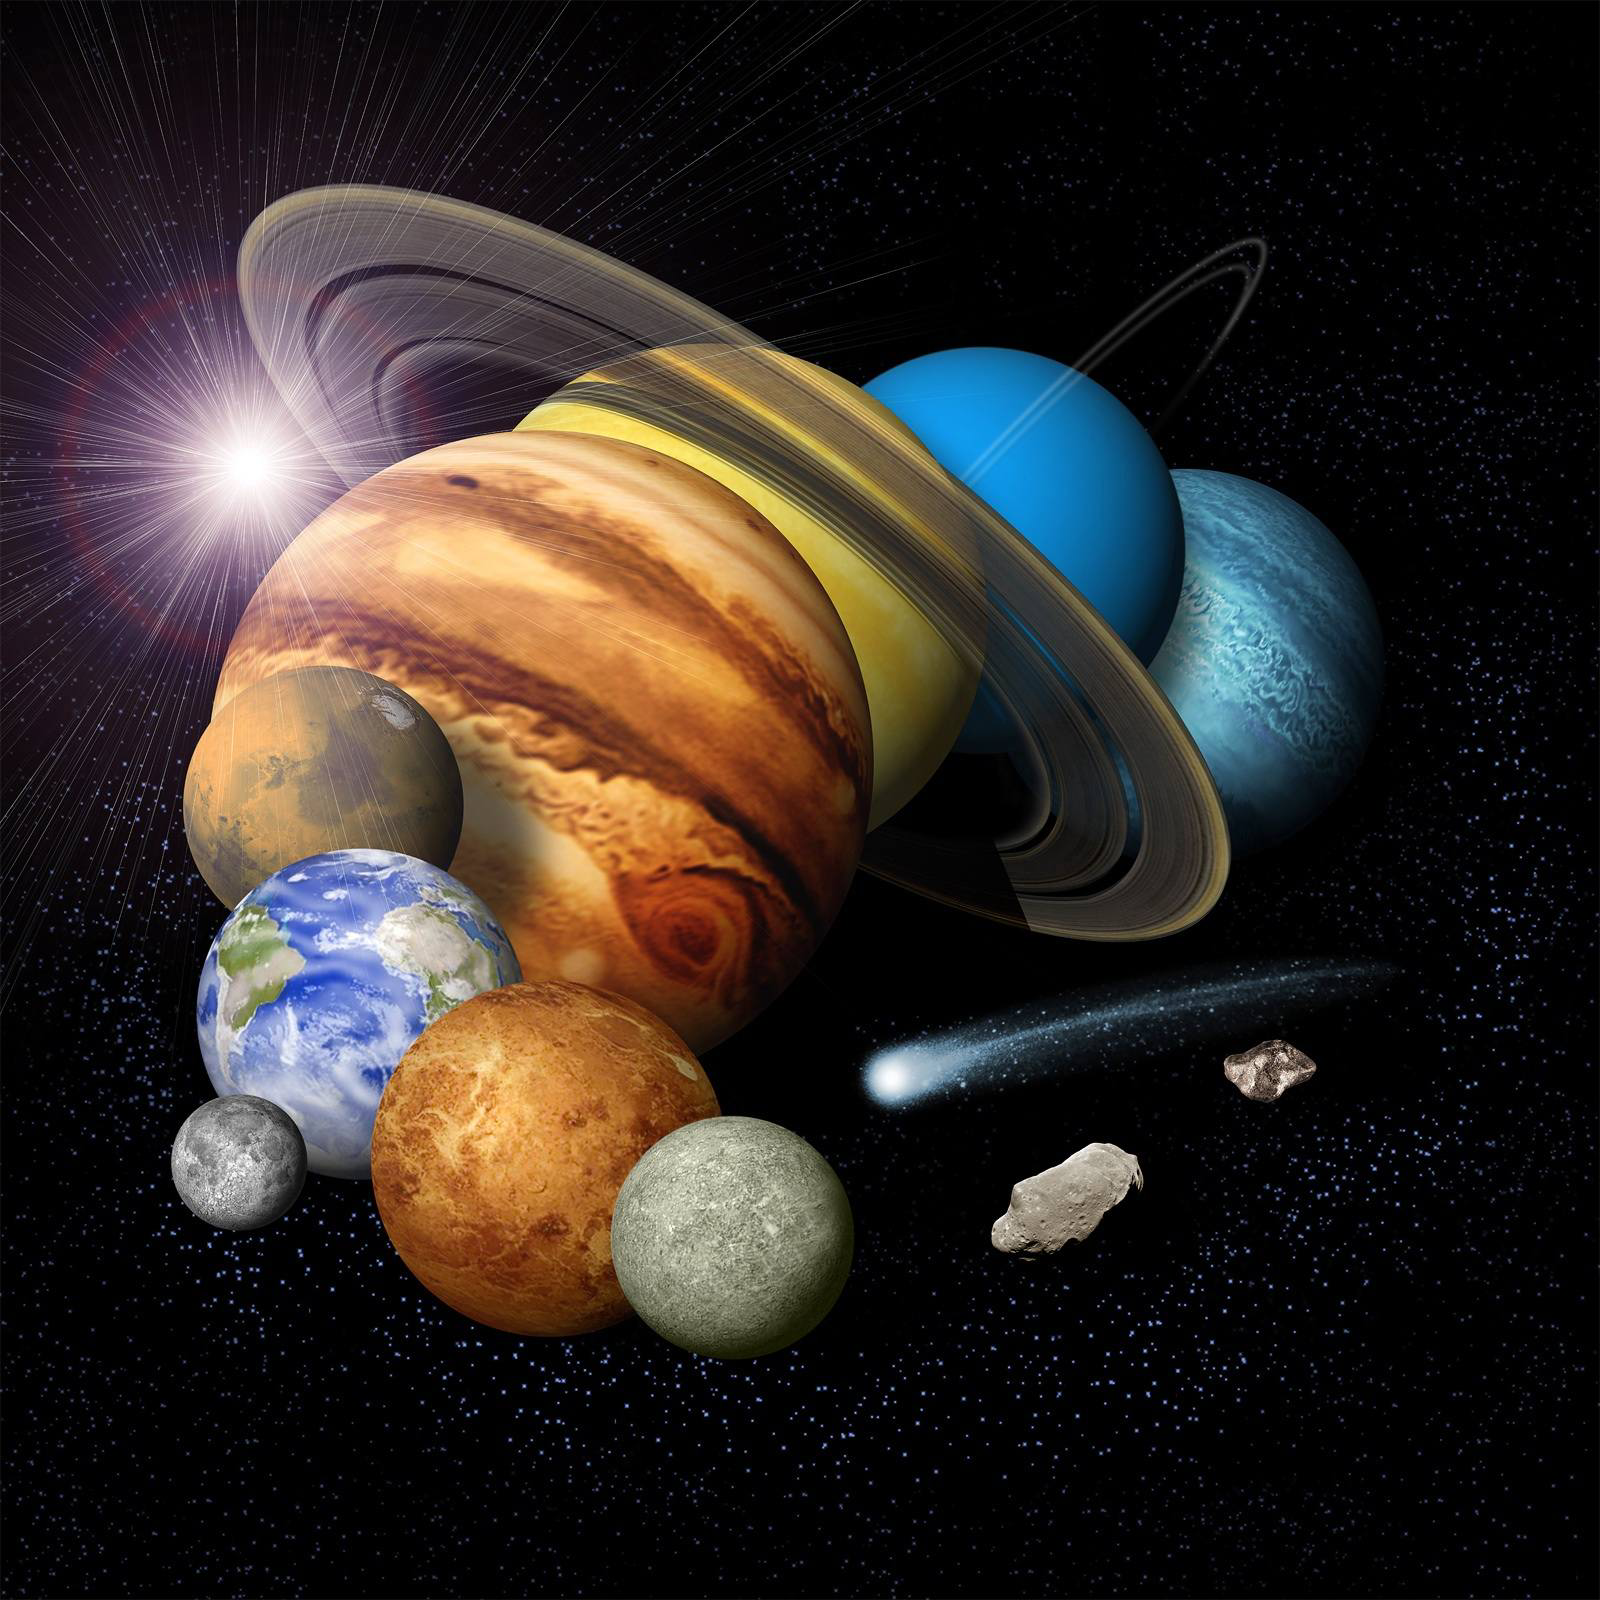

Solar System Montage with Eight Planets (Artist’s Concept)

This is an artist’s conception of a solar-system montage of the eight planets, a comet and an asteroid.

Credit: NASA/JPL